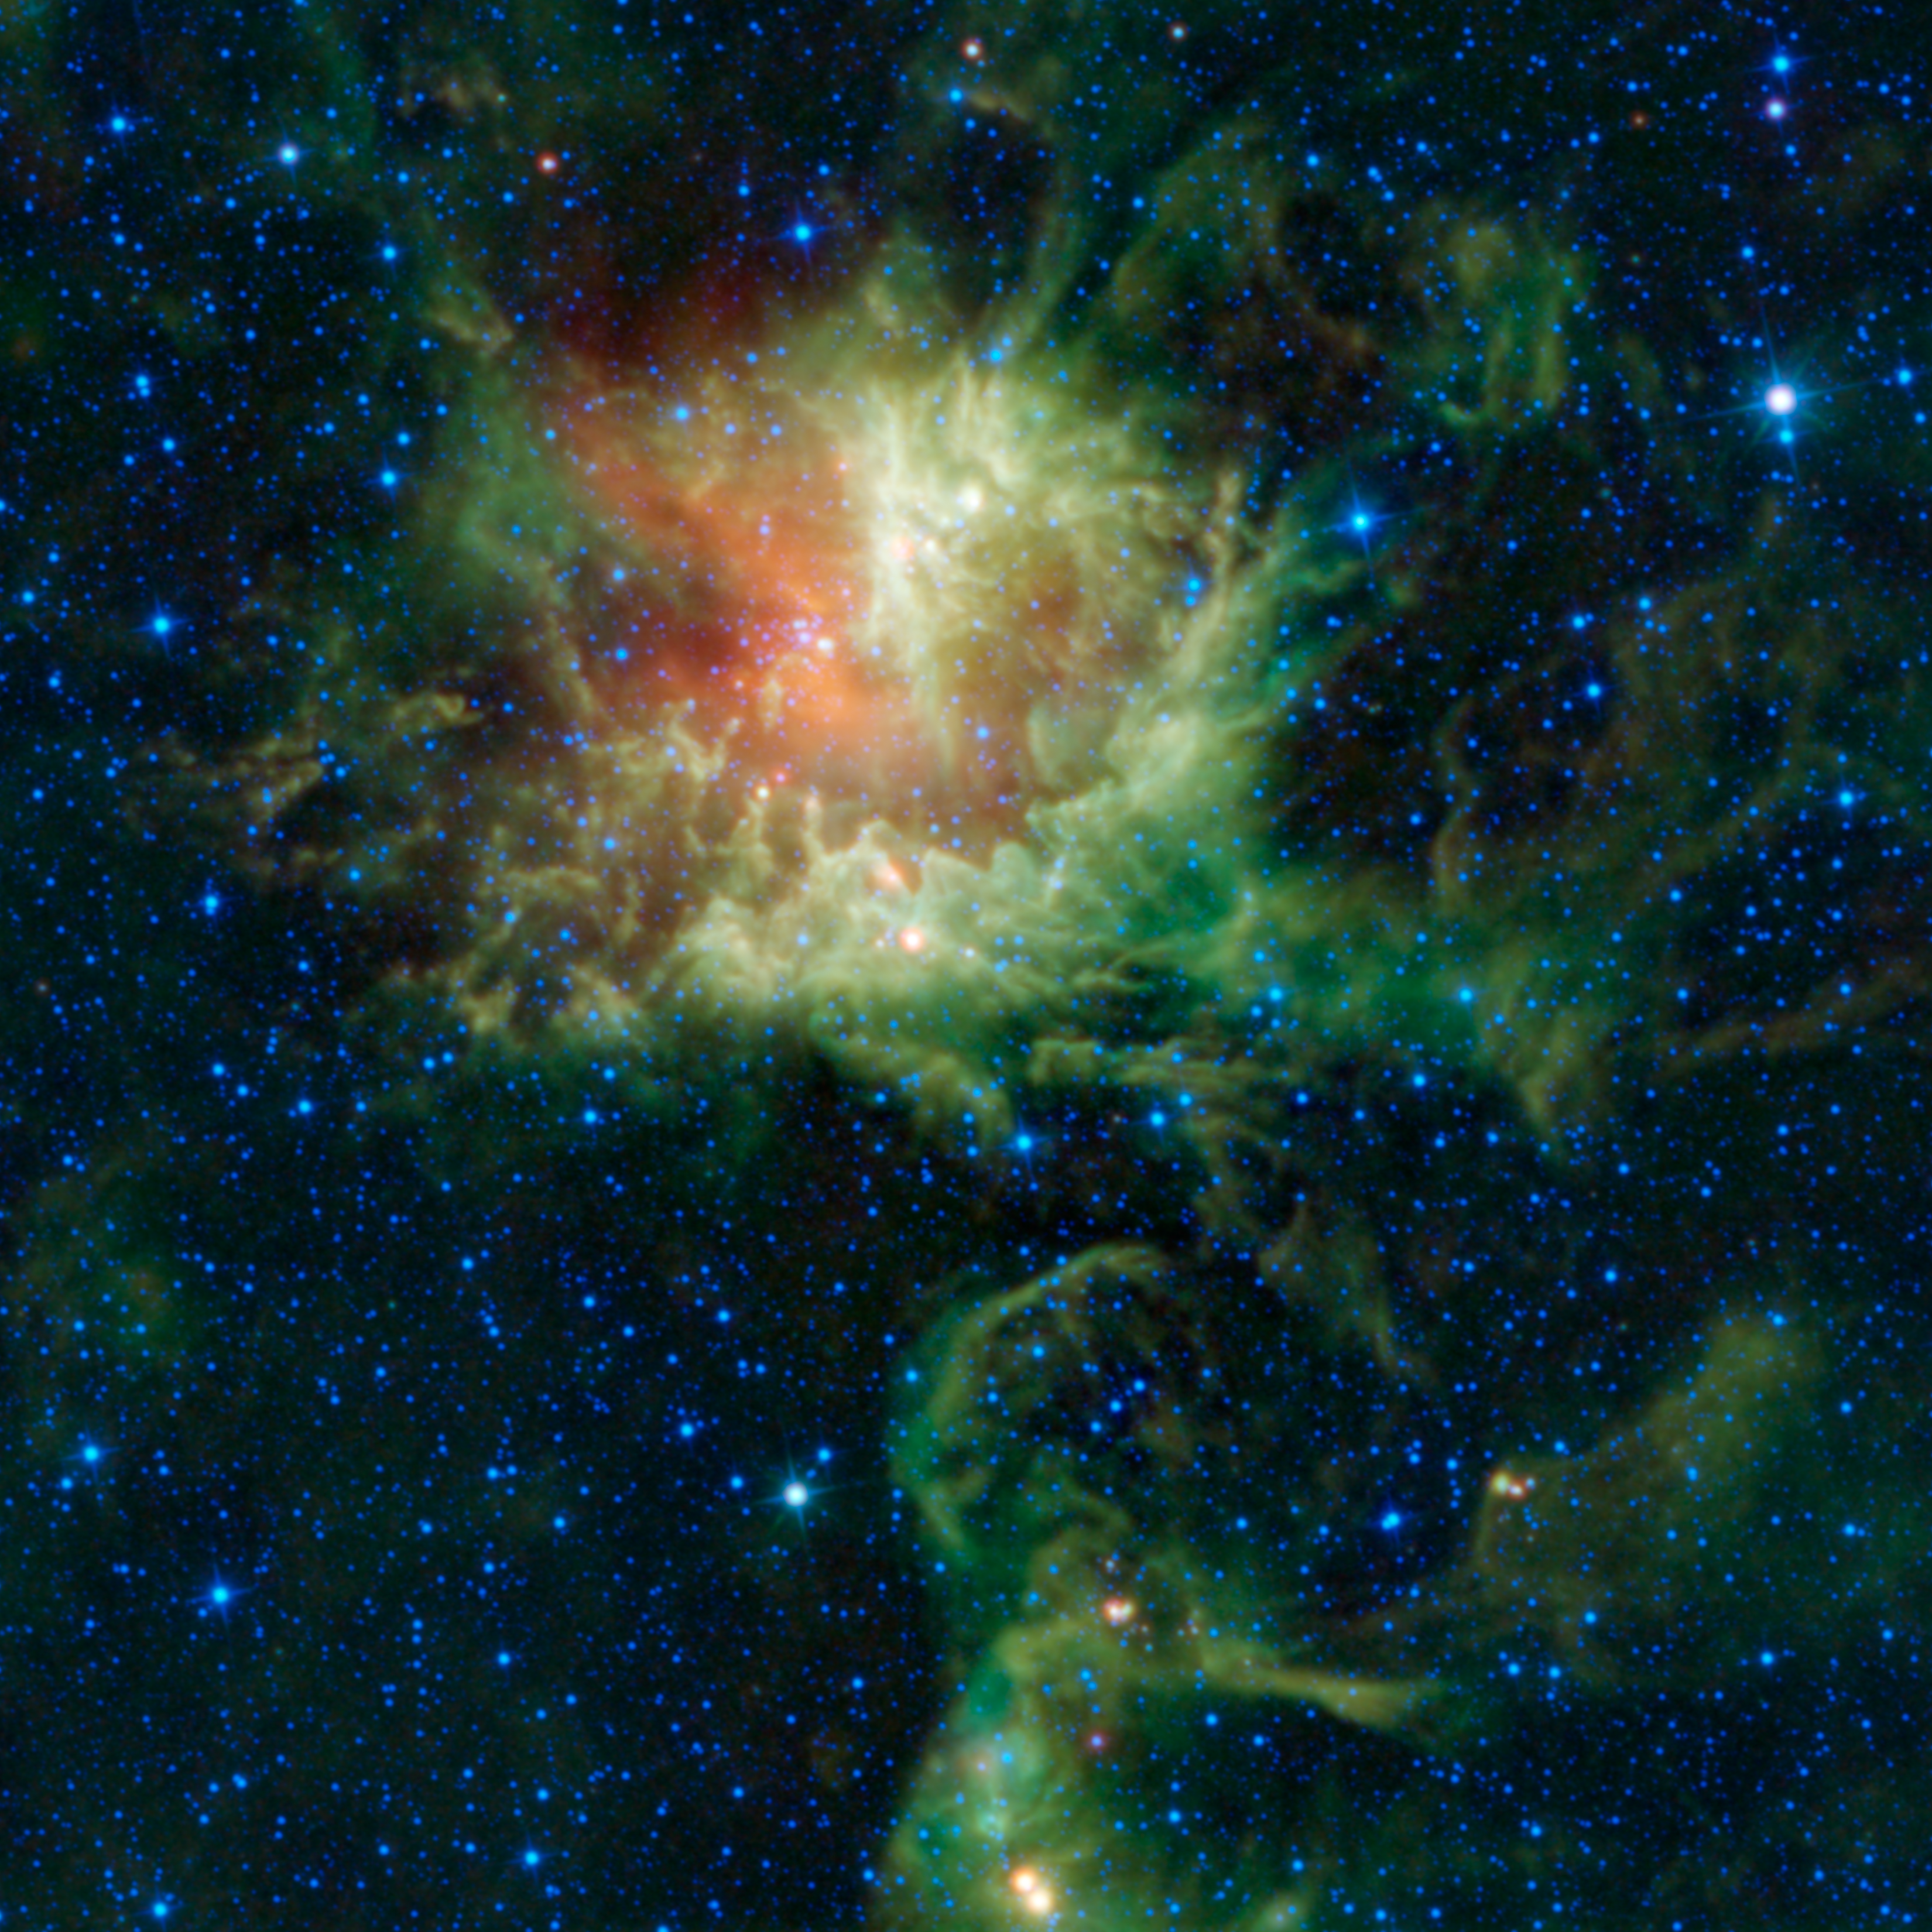

Does ‘Pacman’ Have Teeth?

In visible light, the star-forming cloud catalogued as NGC 281 in the constellation of Cassiopeia appears to be chomping through the cosmos, earning it the nickname the “Pacman” nebula after the famous Pac-Man video game of the 1980s. However, the Wide-field Infrared Survey Explorer, or WISE, observed the nebula in infrared light, revealing a different view.

NGC 281 is a giant cloud of dust and gas located about 9,200 light-years away within our own Milky Way galaxy, and spans about 130 light-years in space. Inside the cloud, a new cluster of stars is forming. This young cluster, called IC 1590, appears as a group of stars near the center of the red and green cloud in the upper portion of the image. Within the cluster there are several very massive stars, many times the mass of the sun. These stars are also very hot and produce large amounts of ultraviolet radiation and blow strong winds. The radiation and winds erode the larger cloud from the inside out, giving it a shell-like appearance. The winds and radiation heat the dust in the cloud, which then glows in infrared light. The wavelengths at which the dust glows depends on the temperatures.

The process of the erosion of the nebula by the young star cluster is thought to trigger the additional formation of stars. Around the edges of NGC 281 are many long columns pointing toward the central star cluster, giving the appearance of the Pacman with teeth. These are parts of the cloud that are a bit more dense, and hence erode more slowly than the rest of the cloud. At the tips of these columns, the material may be compressed enough to set off the formation of new stars. Also, sprinkled around the images are several star-like objects that appear very red. These are likely baby stars in the early stages of formation. They are wrapped in cocoons of dust, which glow strongly in the longer wavelengths, giving them their red color in this image.

This image was made from observations by all four infrared detectors aboard WISE. Blue and cyan (blue-green) represent infrared light at wavelengths of 3.4 and 4.6 microns, which is primarily from stars, the hottest objects pictured. Green and red represent light at 12 and 22 microns, which is primarily from warm dust (with the green dust being warmer than the red dust).

JPL manages the Wide-field Infrared Survey Explorer for NASA’s Science Mission Directorate, Washington. The principal investigator, Edward Wright, is at UCLA. The mission was competitively selected under NASA’s Explorers Program managed by the Goddard Space Flight Center, Greenbelt, Md. The science instrument was built by the Space Dynamics Laboratory, Logan, Utah, and the spacecraft was built by Ball Aerospace & Technologies Corp., Boulder, Colo. Science operations and data processing take place at the Infrared Processing and Analysis Center at the California Institute of Technology in Pasadena. Caltech manages JPL for NASA.

Credit: NASA/JPL-Caltech/UCLA